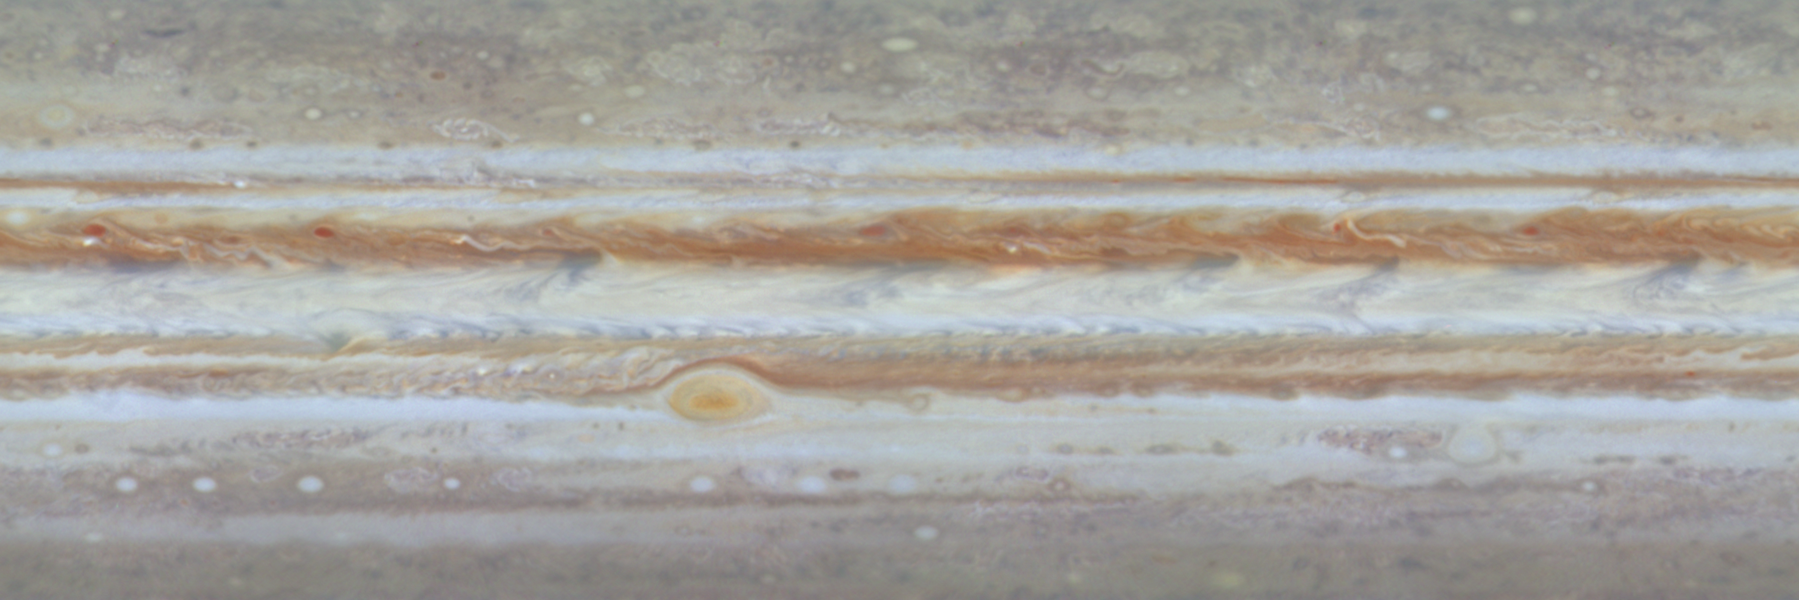

Still from Planetwide Movie

This single frame from a color movie of Jupiter from NASA’s Cassini spacecraft shows what it would look like to unpeel the entire globe of Jupiter, stretch it out on a wall into the form of a rectangular map.

The image is a color cylindrical projection of the complete circumference of Jupiter, from 60 degrees south to 60 degrees north. It was produced from six images taken by Cassini’s narrow-band camera on Oct. 31, 2000, in each of three filters: red, green and blue.

The smallest visible features at the equator are about 600 kilometers (about 370 miles) across. In a map of this type, the most extreme northern and southern latitudes are unnaturally stretched out.

Cassini is a cooperative project of NASA, the European Space Agency and the Italian Space Agency. The Jet Propulsion Laboratory, a division of the California Institute of Technology in Pasadena, manages the Cassini mission for NASA’s Office of Space Science, Washington, D.C.

Credit: NASA/JPL/University of Arizona